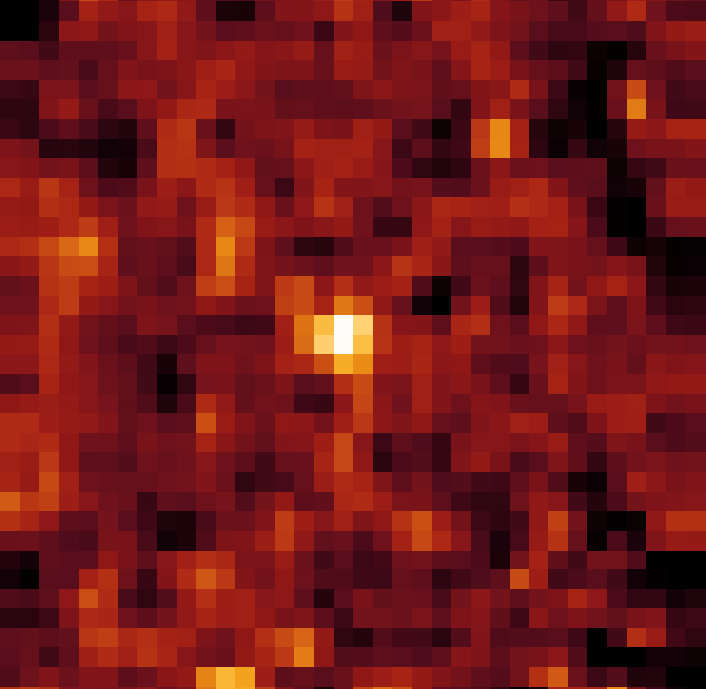

Kuiper Belt Object 2002 AW197

This infrared image from NASA's Spitzer Space Telescope shows 70 micron data for Kuiper Belt object 2002 AW197.

Credit: NASA/JPL-Caltech/J. Stansberry (Univ. of Arizona)